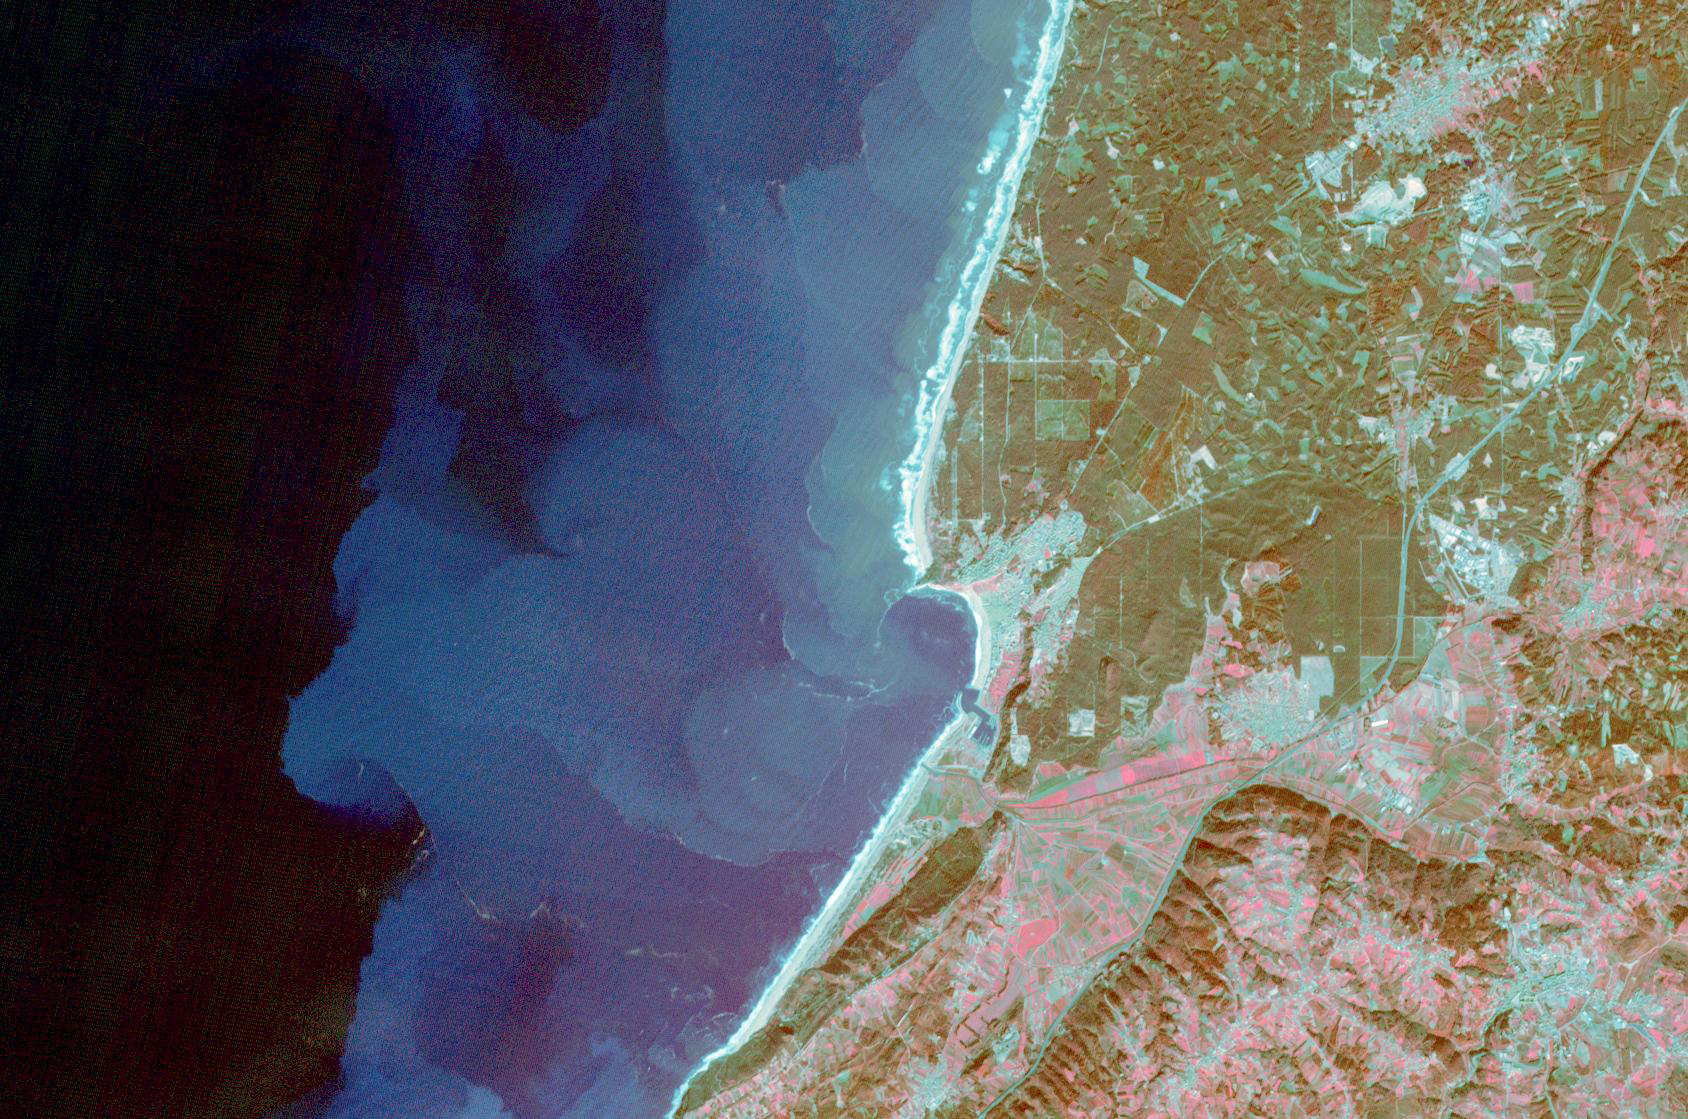

Nazare, Portugal

The fishing and tourist village of Nazare, Portugal was practically unknown, until 2000, when surfers first braved its monstrous winter waves. Since then, world records for surviving surfing the 30m+ high waves have fallen, and movies have been made, celebrating the brave (crazy?) surfers willing to risk their lives to challenge the world’s tallest waves. Sediment highlights off-shore current patterns in the image. The image was acquired November 24, 2009, covers an area of 18 by 25.7 km, and is located at 39.6 degrees north, 9.1 degrees west.

With its 14 spectral bands from the visible to the thermal infrared wavelength region and its high spatial resolution of about 50 to 300 feet (15 to 90 meters), ASTER images Earth to map and monitor the changing surface of our planet. ASTER is one of five Earth-observing instruments launched Dec. 18, 1999, on Terra. The instrument was built by Japan’s Ministry of Economy, Trade and Industry. A joint U.S./Japan science team is responsible for validation and calibration of the instrument and data products.

The broad spectral coverage and high spectral resolution of ASTER provides scientists in numerous disciplines with critical information for surface mapping and monitoring of dynamic conditions and temporal change. Example applications are monitoring glacial advances and retreats; monitoring potentially active volcanoes; identifying crop stress; determining cloud morphology and physical properties; wetlands evaluation; thermal pollution monitoring; coral reef degradation; surface temperature mapping of soils and geology; and measuring surface heat balance.

The U.S. science team is located at NASA’s Jet Propulsion Laboratory in Pasadena, Calif. The Terra mission is part of NASA’s Science Mission Directorate, Washington.

Credit: NASA/METI/AIST/Japan Space Systems, and U.S./Japan ASTER Science Team